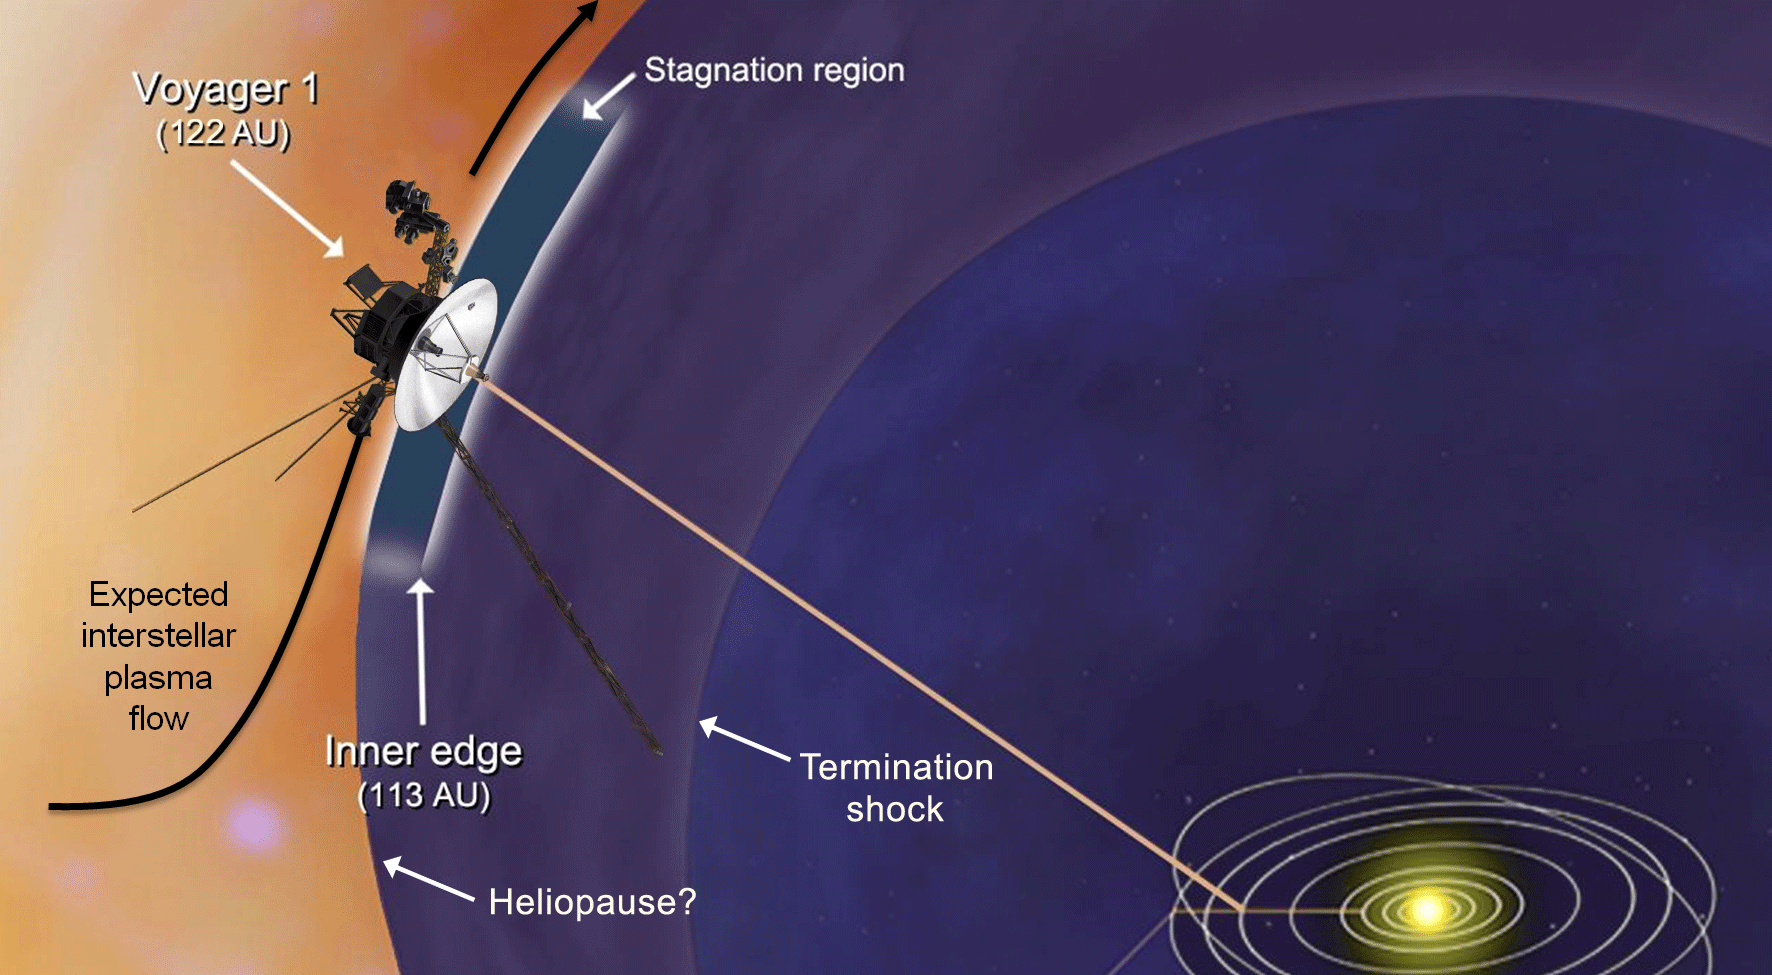

Plasma Flow Near Voyager 1 (Artist Animation)

This artist’s concept shows plasma flows around NASA’s Voyager 1 spacecraft as it approaches interstellar space. Voyager 1’s low-energy charged particle instrument detects the speed of the wind of plasma, or hot ionized gas, streaming off the sun. It detected the slowing of this wind, also known as the solar wind, to zero outward velocity in a region called the stagnation region. Scientists had expected that the solar wind would turn the corner as it felt the pressure of the interstellar magnetic field and the interstellar wind flow. But that has not happened so far, so it is not clear what should be expected once the spacecraft reaches interstellar space.

Voyager 1 crossed a shockwave known as the termination shock in 2004. At the termination shock, the solar wind slows down abruptly from supersonic speeds. The heliopause is the boundary between the bubble of charged particles around our sun — known as the heliosphere — and interstellar space. Its location is still a mystery.

The Voyager spacecraft were built and continue to be operated by NASA’s Jet Propulsion Laboratory, in Pasadena, Calif. Caltech manages JPL for NASA. The Voyager missions are a part of NASA’s Heliophysics System Observatory, sponsored by the Heliophysics Division of the Science Mission Directorate at NASA Headquarters in Washington.

Credit: NASA/JPL-Caltech/JHUAPL